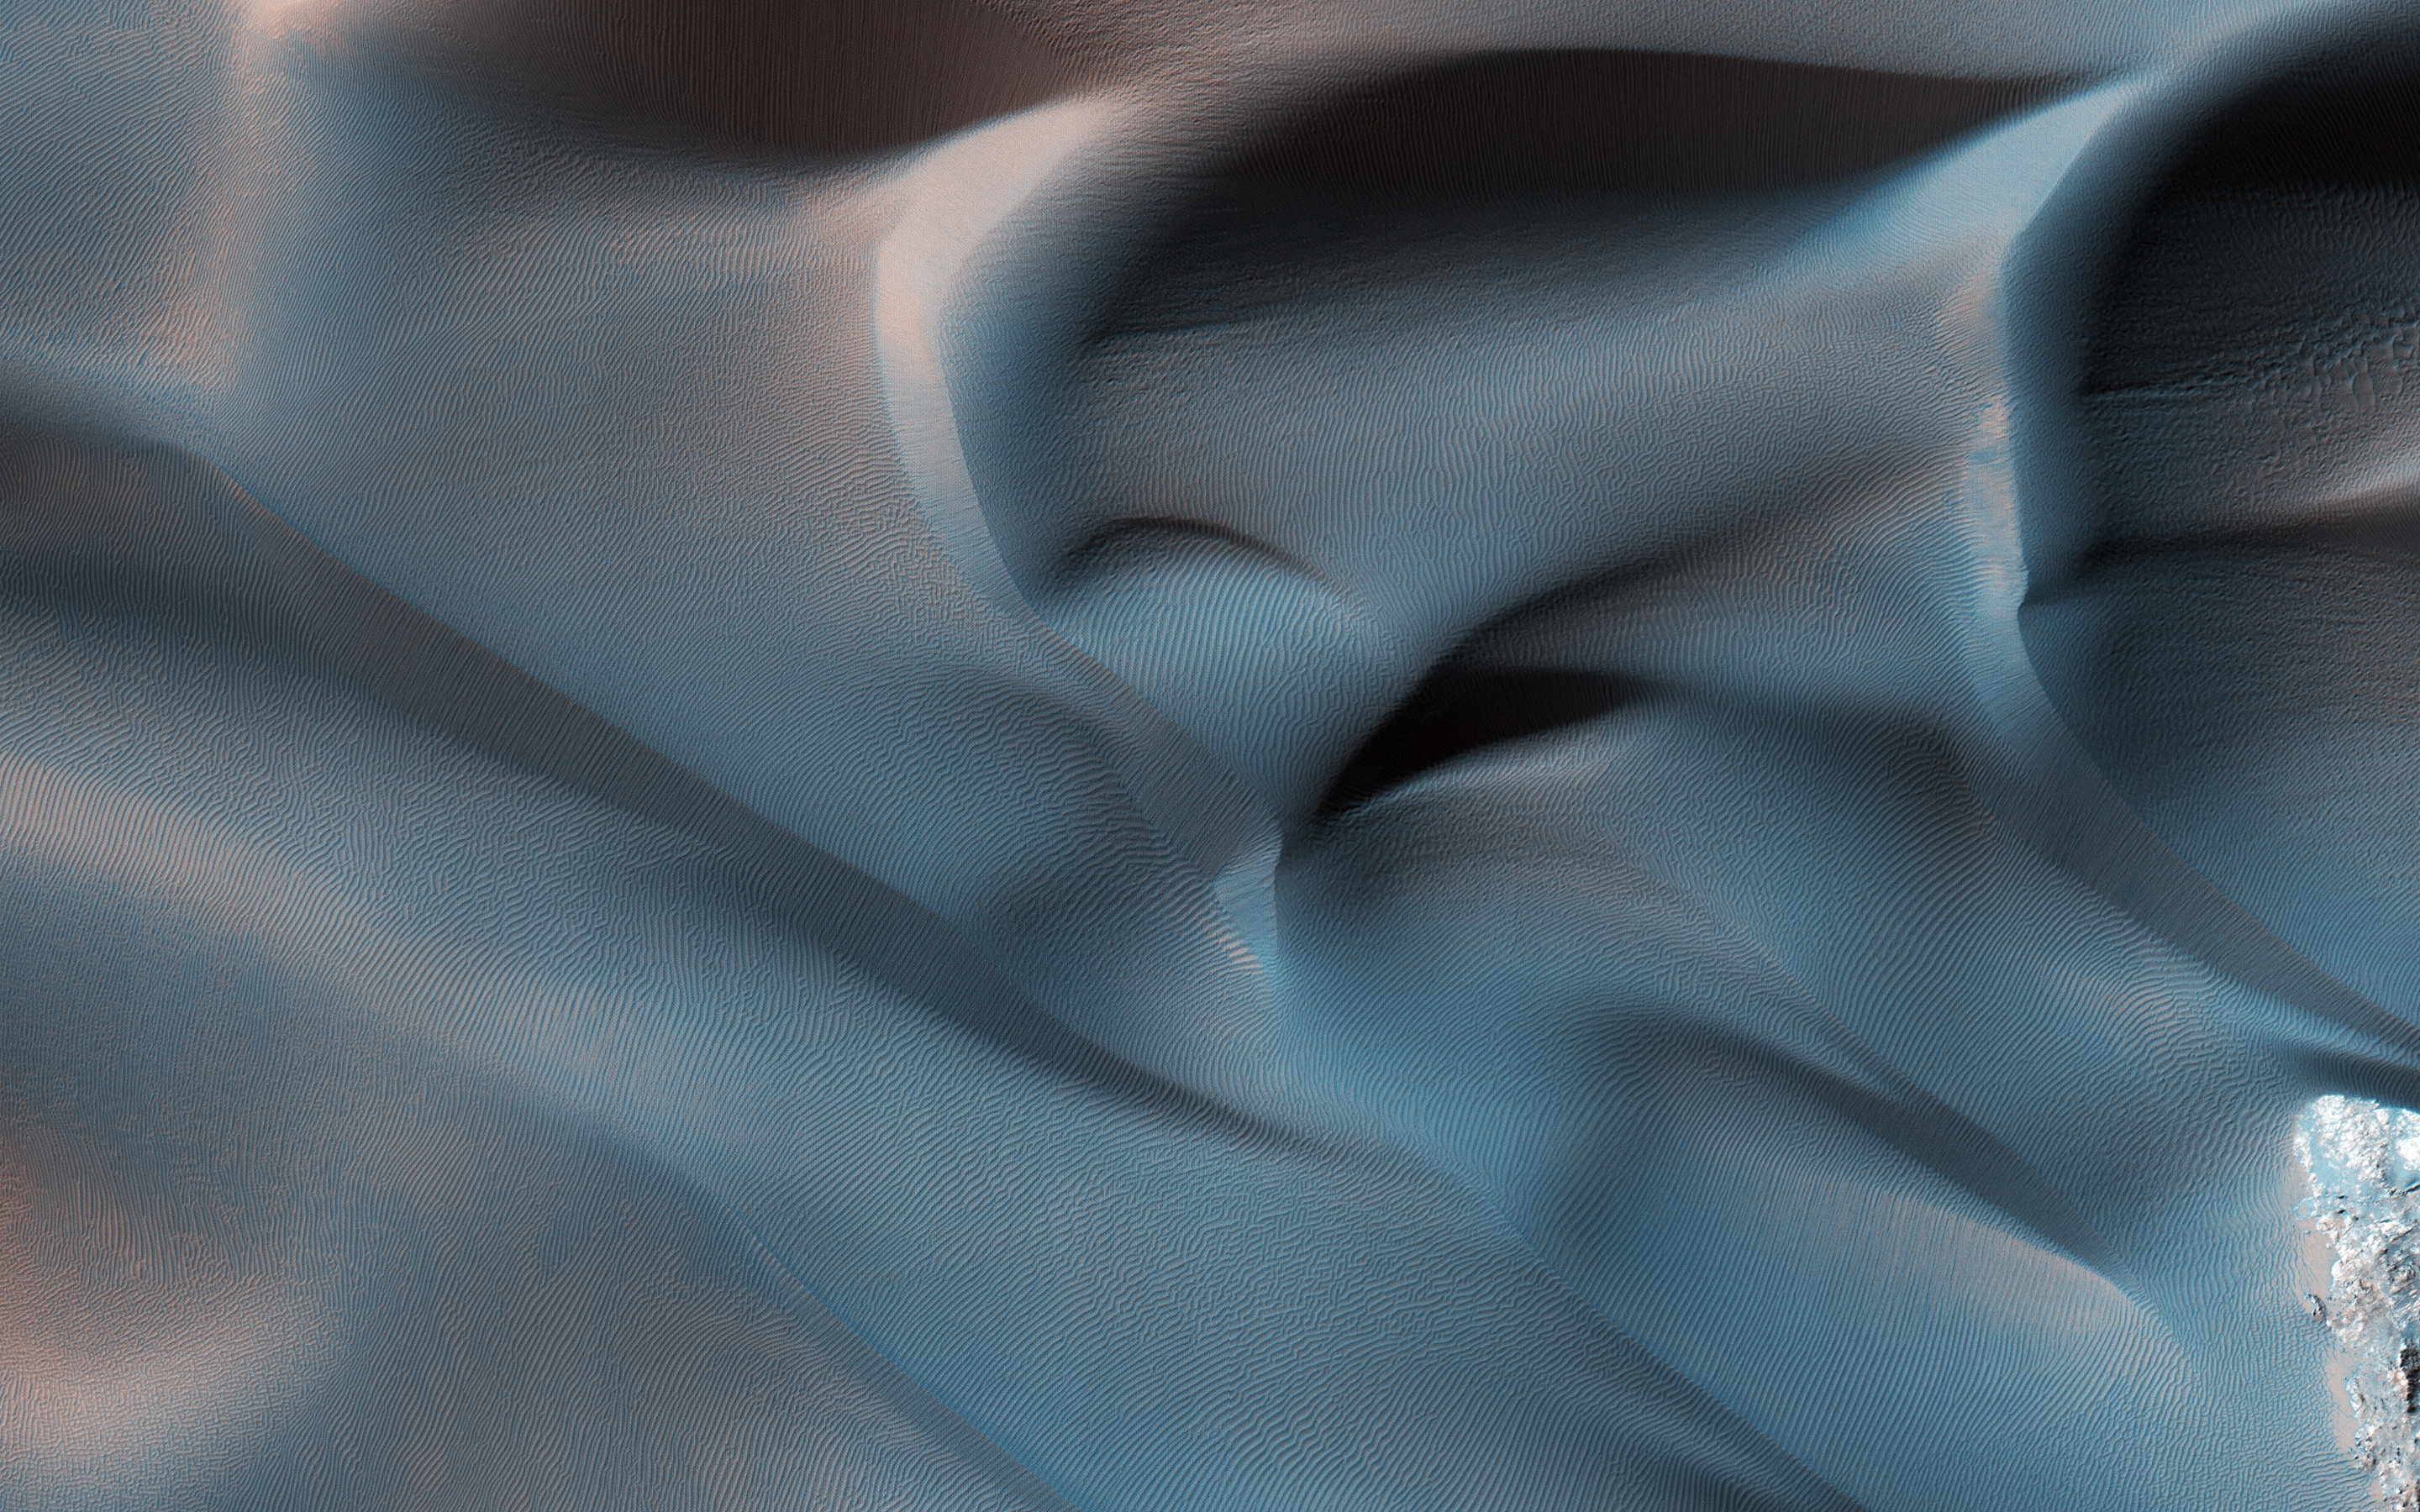

Hanging Sand Dunes within Coprates Chasma

This image was acquired on January 2, 2014 by NASA’s Mars Reconnaissance Orbiter. Dune fields located among canyon wall slopes are also known as “wall dune fields” and are further identified as either climbing or falling. Falling dunes are defined as large bedforms with lee faces on the downhill side-indicating that this is the direction of their migration-and on moderate slopes greater than 10 to 12 degrees. (A lee face is the the down-wind side of a dune.)

On Earth and Mars, these types of dunes are largely controlled by what is called “microtopography.” Physical obstacles can accelerate and decelerate airflow, create turbulence, potentially enhancing erosion, deposition, and/or transport of dune sediment.

This class of dune morphology is relatively rare across Mars. However, falling dunes (like these) and climbing fields are frequently located among the spur-and-gully walls in the Melas and Coprates chasmata (see the paper here). Here is one example, of active falling dunes on this large massif in east Coprates Chasma.

Additional information: ESP_053739_1650, Digital terrain map

The map is projected here at a scale of 25 centimeters (9.8 inches) per pixel. [The original image scale is 27.7 centimeters (10.9 inches) per pixel (with 1 x 1 binning); objects on the order of 83 centimeters (32.7 inches) across are resolved.] North is up.

This is a stereo pair with ESP_035278_1655.

The University of Arizona, Tucson, operates HiRISE, which was built by Ball Aerospace & Technologies Corp., Boulder, Colorado. NASA’s Jet Propulsion Laboratory, a division of Caltech in Pasadena, California, manages the Mars Reconnaissance Orbiter Project for NASA’s Science Mission Directorate, Washington.

Credit: NASA/JPL-Caltech/Univ. of Arizona